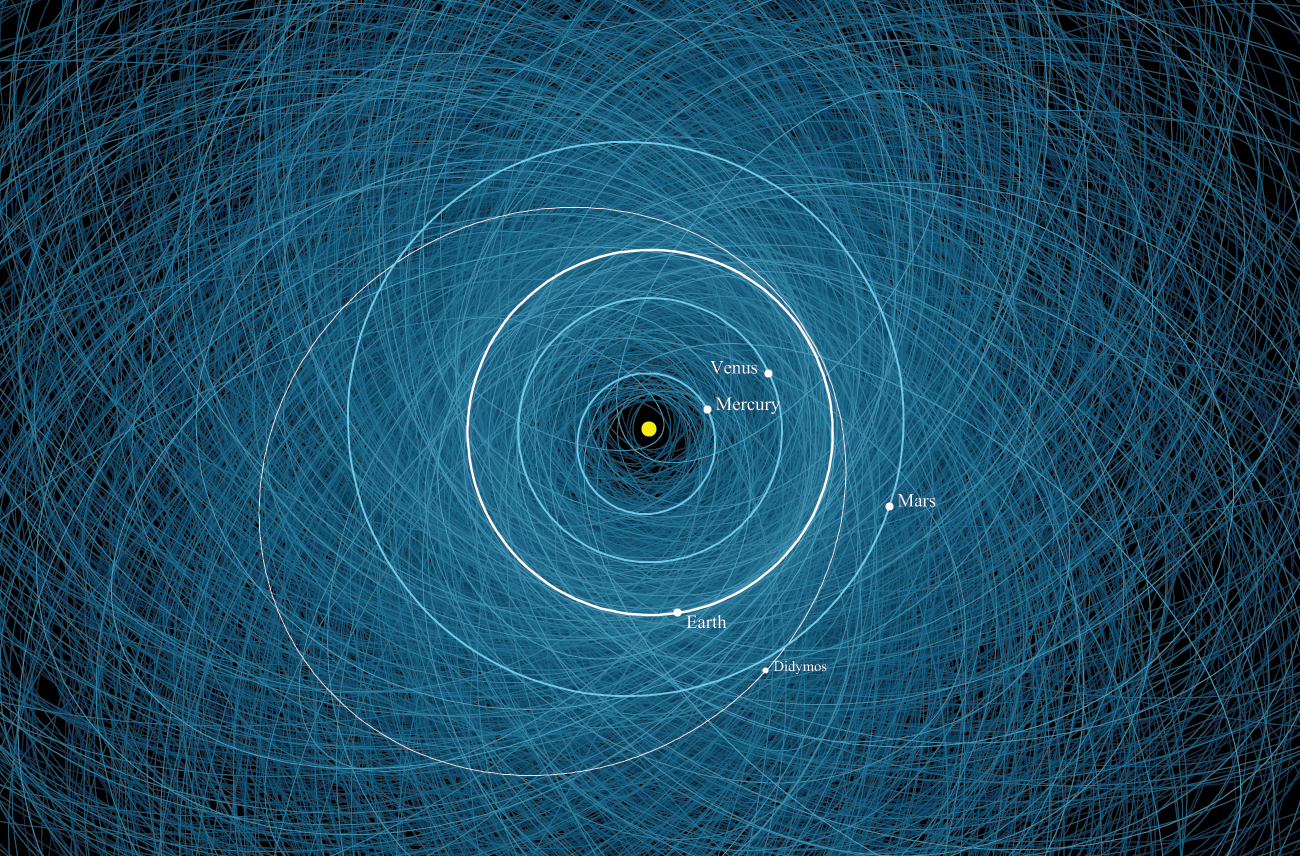

The Orbit of Asteroid Didymos

This diagram shows the orbit of binary asteroid Didymos around the Sun. Didymos consists of a large, nearly half-mile-wide (780-meter-wide) asteroid orbited by a smaller, 525-foot-wide (160-meter-wide) asteroid, or moonlet. Didymos’ orbital path around the Sun is shown as the thin white ellipse and Earth’s orbit is the thick white line. In the background are the orbits for 2,200 other known potentially hazardous asteroids.

A potentially hazardous asteroid is classified as an asteroid wider than about 460 feet (140 meters) with an orbit that brings it within 5 million miles (8 million kilometers) of Earth’s orbit.

Didymos’ smaller asteroid is the target of NASA’s Double Asteroid Redirect Test (DART) mission. The DART spacecraft is a kinetic impactor designed to collide with the moonlet to see how its orbit around the larger asteroid will be changed by the impact. The outcome of this mission will help NASA determine whether the method could be used to modify the trajectory of an asteroid should one threaten Earth in the future. Didymos is not a danger to our planet.

This orbital diagram was produced by the Center for Near Earth Object Studies (CNEOS), which is managed by NASA’s Jet Propulsion Laboratory in Southern California. CNEOS characterizes every known near-Earth asteroid (NEA) orbit to improve long-term impact hazard assessments in support of NASA’s Planetary Defense Coordination Office (PDCO).

Credit: NASA/JPL-Caltech